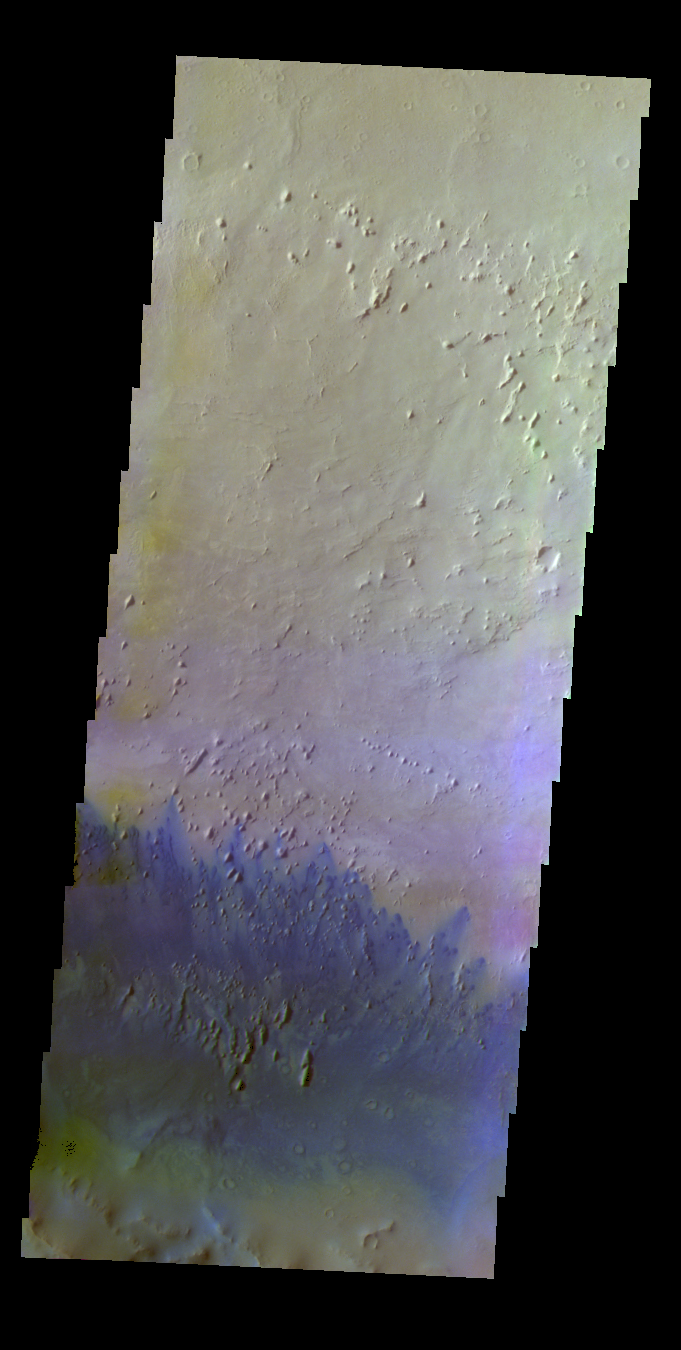

Capen Crater – False Color

The THEMIS VIS camera contains 5 filters. The data from different filters can be combined in multiple ways to create a false color image. These false color images may reveal subtle variations of the surface not easily identified in a single band image. Today’s false color image shows small dunes of the floor of Capen Crater in Terra Sabea.

Credit: NASA/JPL-Caltech/ASU